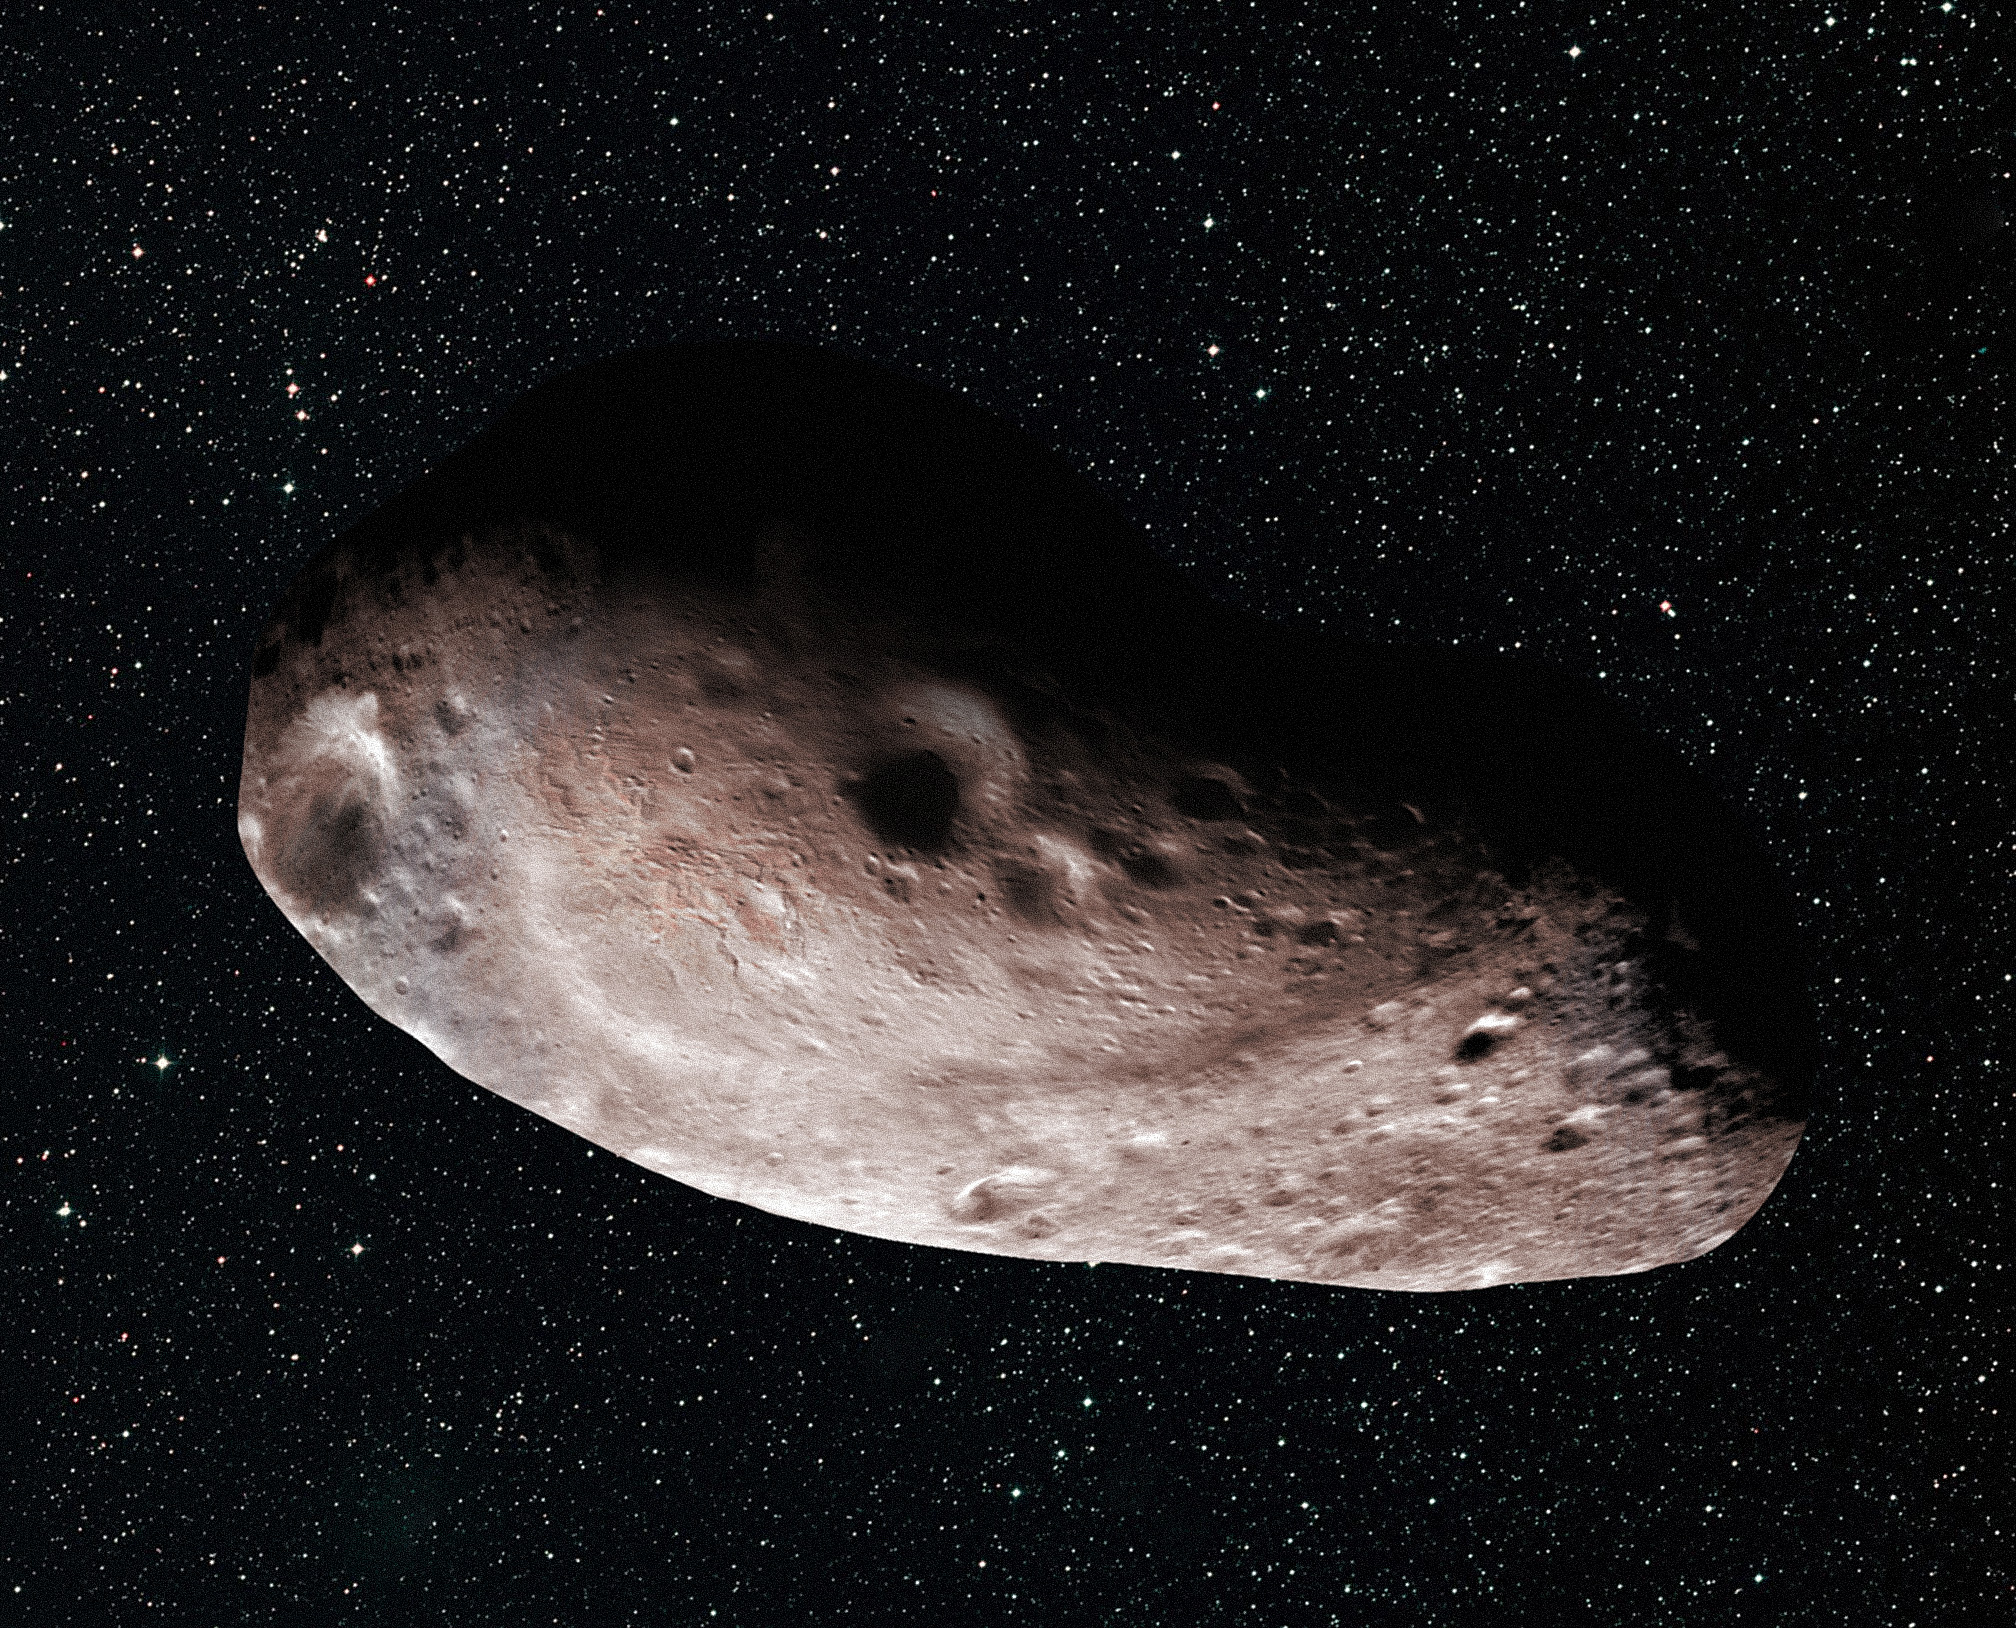

Artist’s Concept of 2014 MU69 as a Single Object

Artist’s concept of Kuiper Belt object 2014 MU69, which is the next flyby target for NASA’s New Horizons mission. Scientists speculate that the Kuiper Belt object could be a single body (above) with a large chunk taken out of it, or two bodies that are close together or even touching (see PIA21867).

The Johns Hopkins University Applied Physics Laboratory in Laurel, Maryland, designed, built, and operates the New Horizons spacecraft, and manages the mission for NASA’s Science Mission Directorate. The Southwest Research Institute, based in San Antonio, leads the science team, payload operations and encounter science planning. New Horizons is part of the New Frontiers Program managed by NASA’s Marshall Space Flight Center in Huntsville, Alabama.

Credit: NASA/Johns Hopkins University Applied Physics Laboratory/Southwest Research Institute/Alex Parker